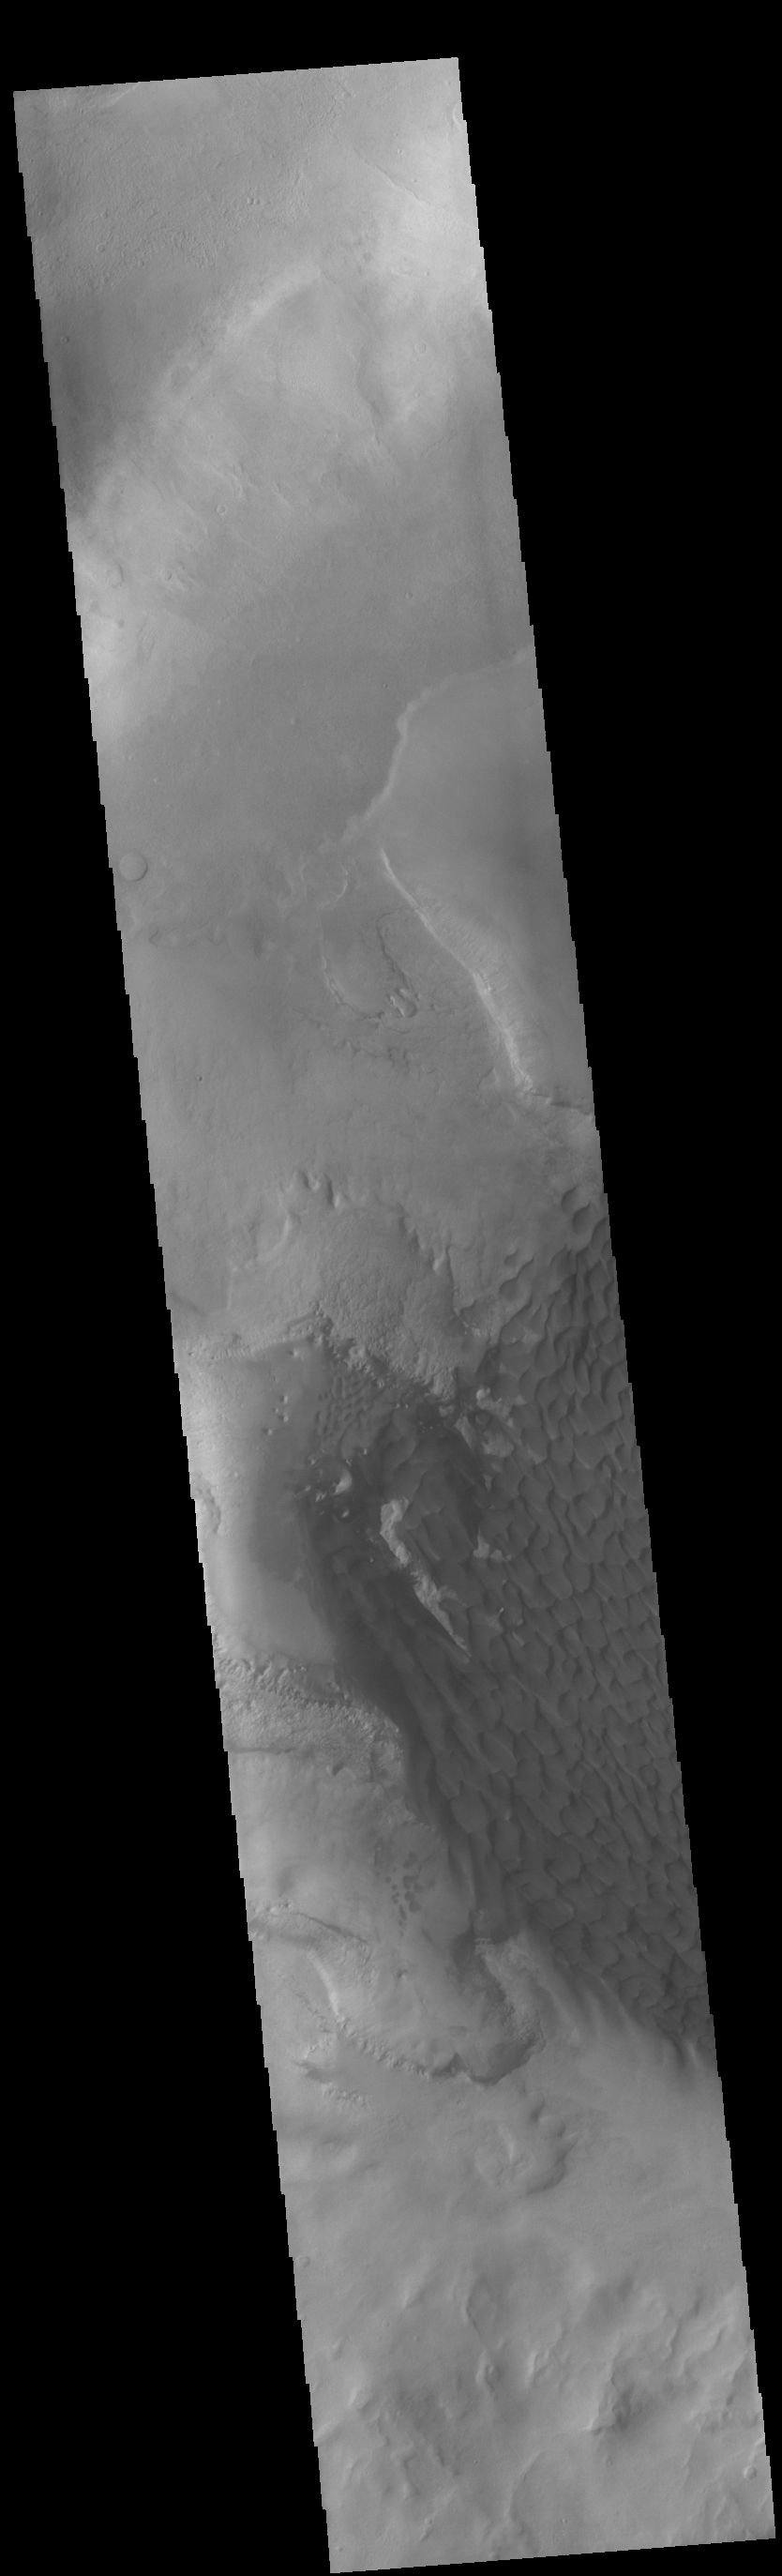

Rabe Crater

This VIS image shows part of the floor of Rabe Crater. The floor of Rabe Crater has undergone several surface changing events. At some point after the crater was formed it was partially filled by a material laid down by wind or water action. This material has been eroded, creating a complex depression in the deposited material. The resultant sand has collected into the dunes seen in the image.

Credit: NASA/JPL-Caltech/ASU